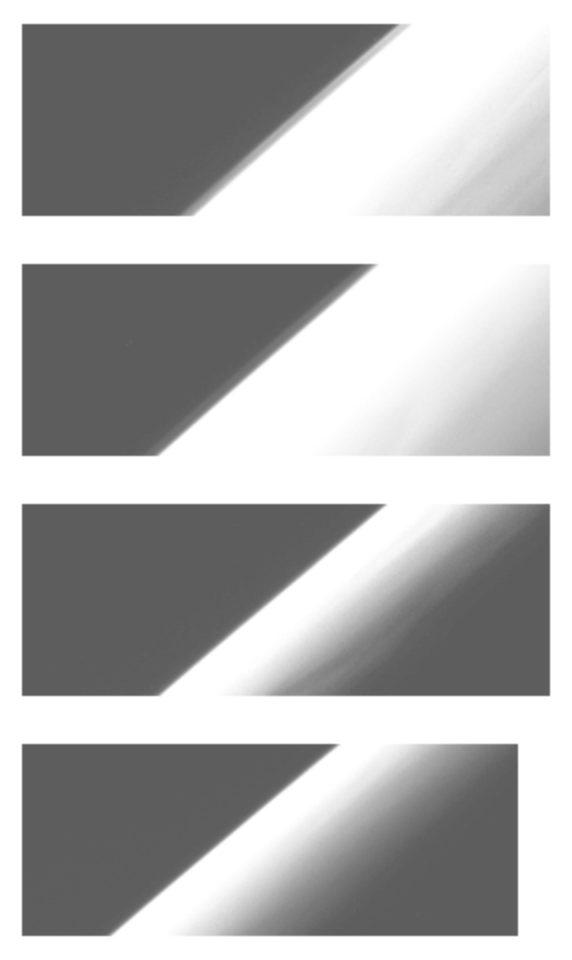

Haze observations near Jupiter’s Limb at 60 degrees North

These images show the apparent edge (limb) of the planet Jupiter as seen through both the violet filter (first and third frames) and an infrared filter (2nd and fourth frames) of the Solid State Imaging (CCD) system aboard NASA’s Galileo spacecraft. North is to the top of the picture. The top two frames, obtained near 315 degrees show a separate haze layer above the northern part of the limb, becoming less prominent toward the south (lower left). This haze layer is present in both the violet and infrared images, but it is much darker relative to Jupiter’s crescent in the infrared. In the bottom two frames, which are only 20 degrees away near 295 degrees West longitude, there is no sign of the detached haze layer, but there is at least one streak visible on the crescent, running roughly north-south and slightly brighter than its surroundings. It is possible, although not certain, that this feature would appear as a separate haze layer if it were seen precisely on the limb. This streak cannot be exactly what appeared over the limb as a separate haze layer in the top two frames, since that region of Jupiter has rotated away from the camera, and is on the far side of the planet in the bottom two frames. A detached haze layer such as that seen in the top two frames has been found previously on only one other body with a thick atmosphere: Saturn’s satellite Titan.

The brightness levels of these images have been stretched to bring out the fainter features; the bright crescent of the planet thus appears saturated. The images, which show the limb near 60 degrees North latitude (planetographic), were obtained on December 20, 1996 Universal Time. In the upper two frames, the spacecraft was about 1,286,000 km from the limb of Jupiter and the resolution is about 13 kilometers per picture element. In the lower two frames, the spacecraft was about 1,561,000 km from the limb of Jupiter and the resolution is about 16 kilometers per picture element.

The Jet Propulsion Laboratory, Pasadena, CA manages the mission for NASA’s Office of Space Science, Washington, DC.

Credit: NASA/JPL